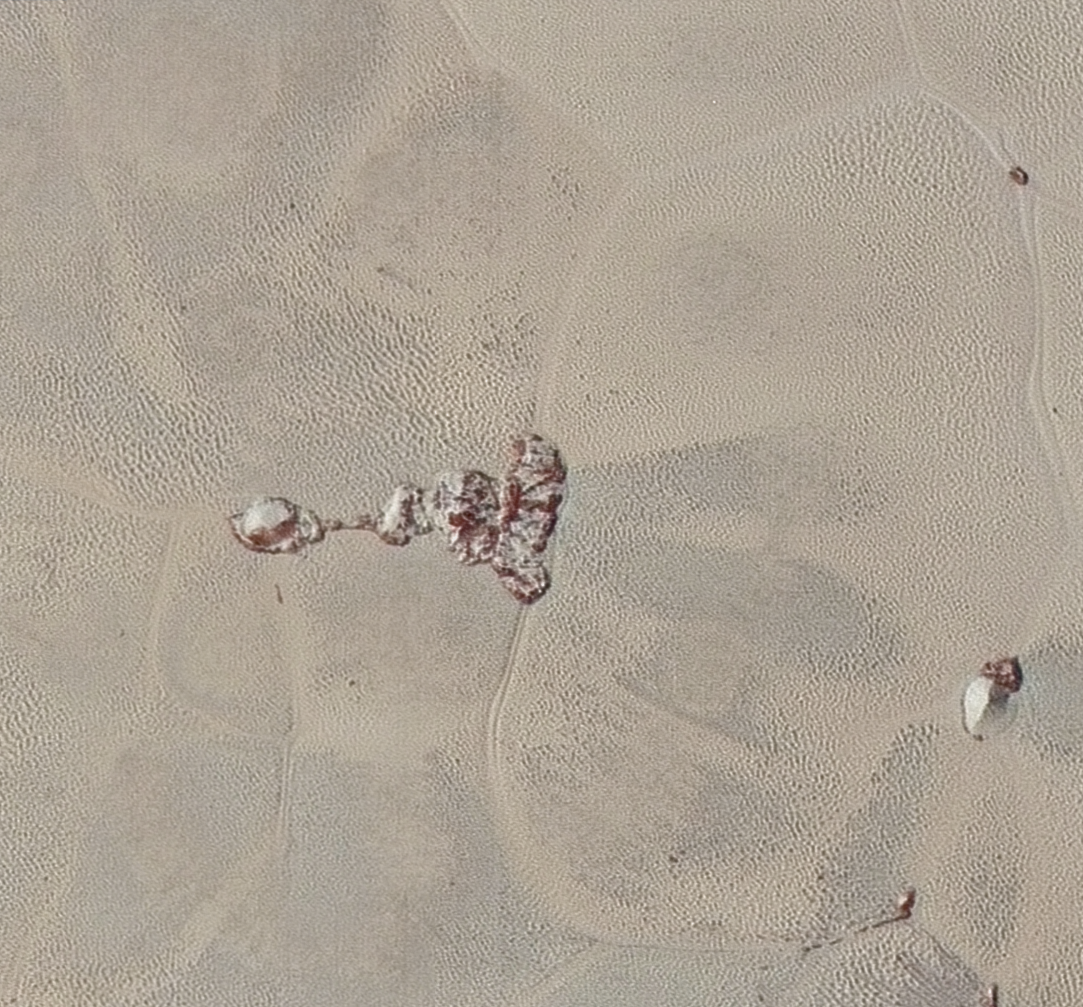

Ice Mountains and Plains

High-resolution images of Pluto taken by NASA’s New Horizons spacecraft just before closest approach on July 14, 2015, are the sharpest images to date of Pluto’s varied terrain-revealing details down to scales of 270 meters. In this 75-mile (120-kilometer) section taken from the larger, high-resolution mosaic, the textured surface of the plain surrounds two isolated ice mountains.

The Johns Hopkins University Applied Physics Laboratory in Laurel, Maryland, designed, built, and operates the New Horizons spacecraft, and manages the mission for NASA’s Science Mission Directorate. The Southwest Research Institute, based in San Antonio, leads the science team, payload operations and encounter science planning. New Horizons is part of the New Frontiers Program managed by NASA’s Marshall Space Flight Center in Huntsville, Alabama.

Credit: NASA/Johns Hopkins University Applied Physics Laboratory/Southwest Research Institute